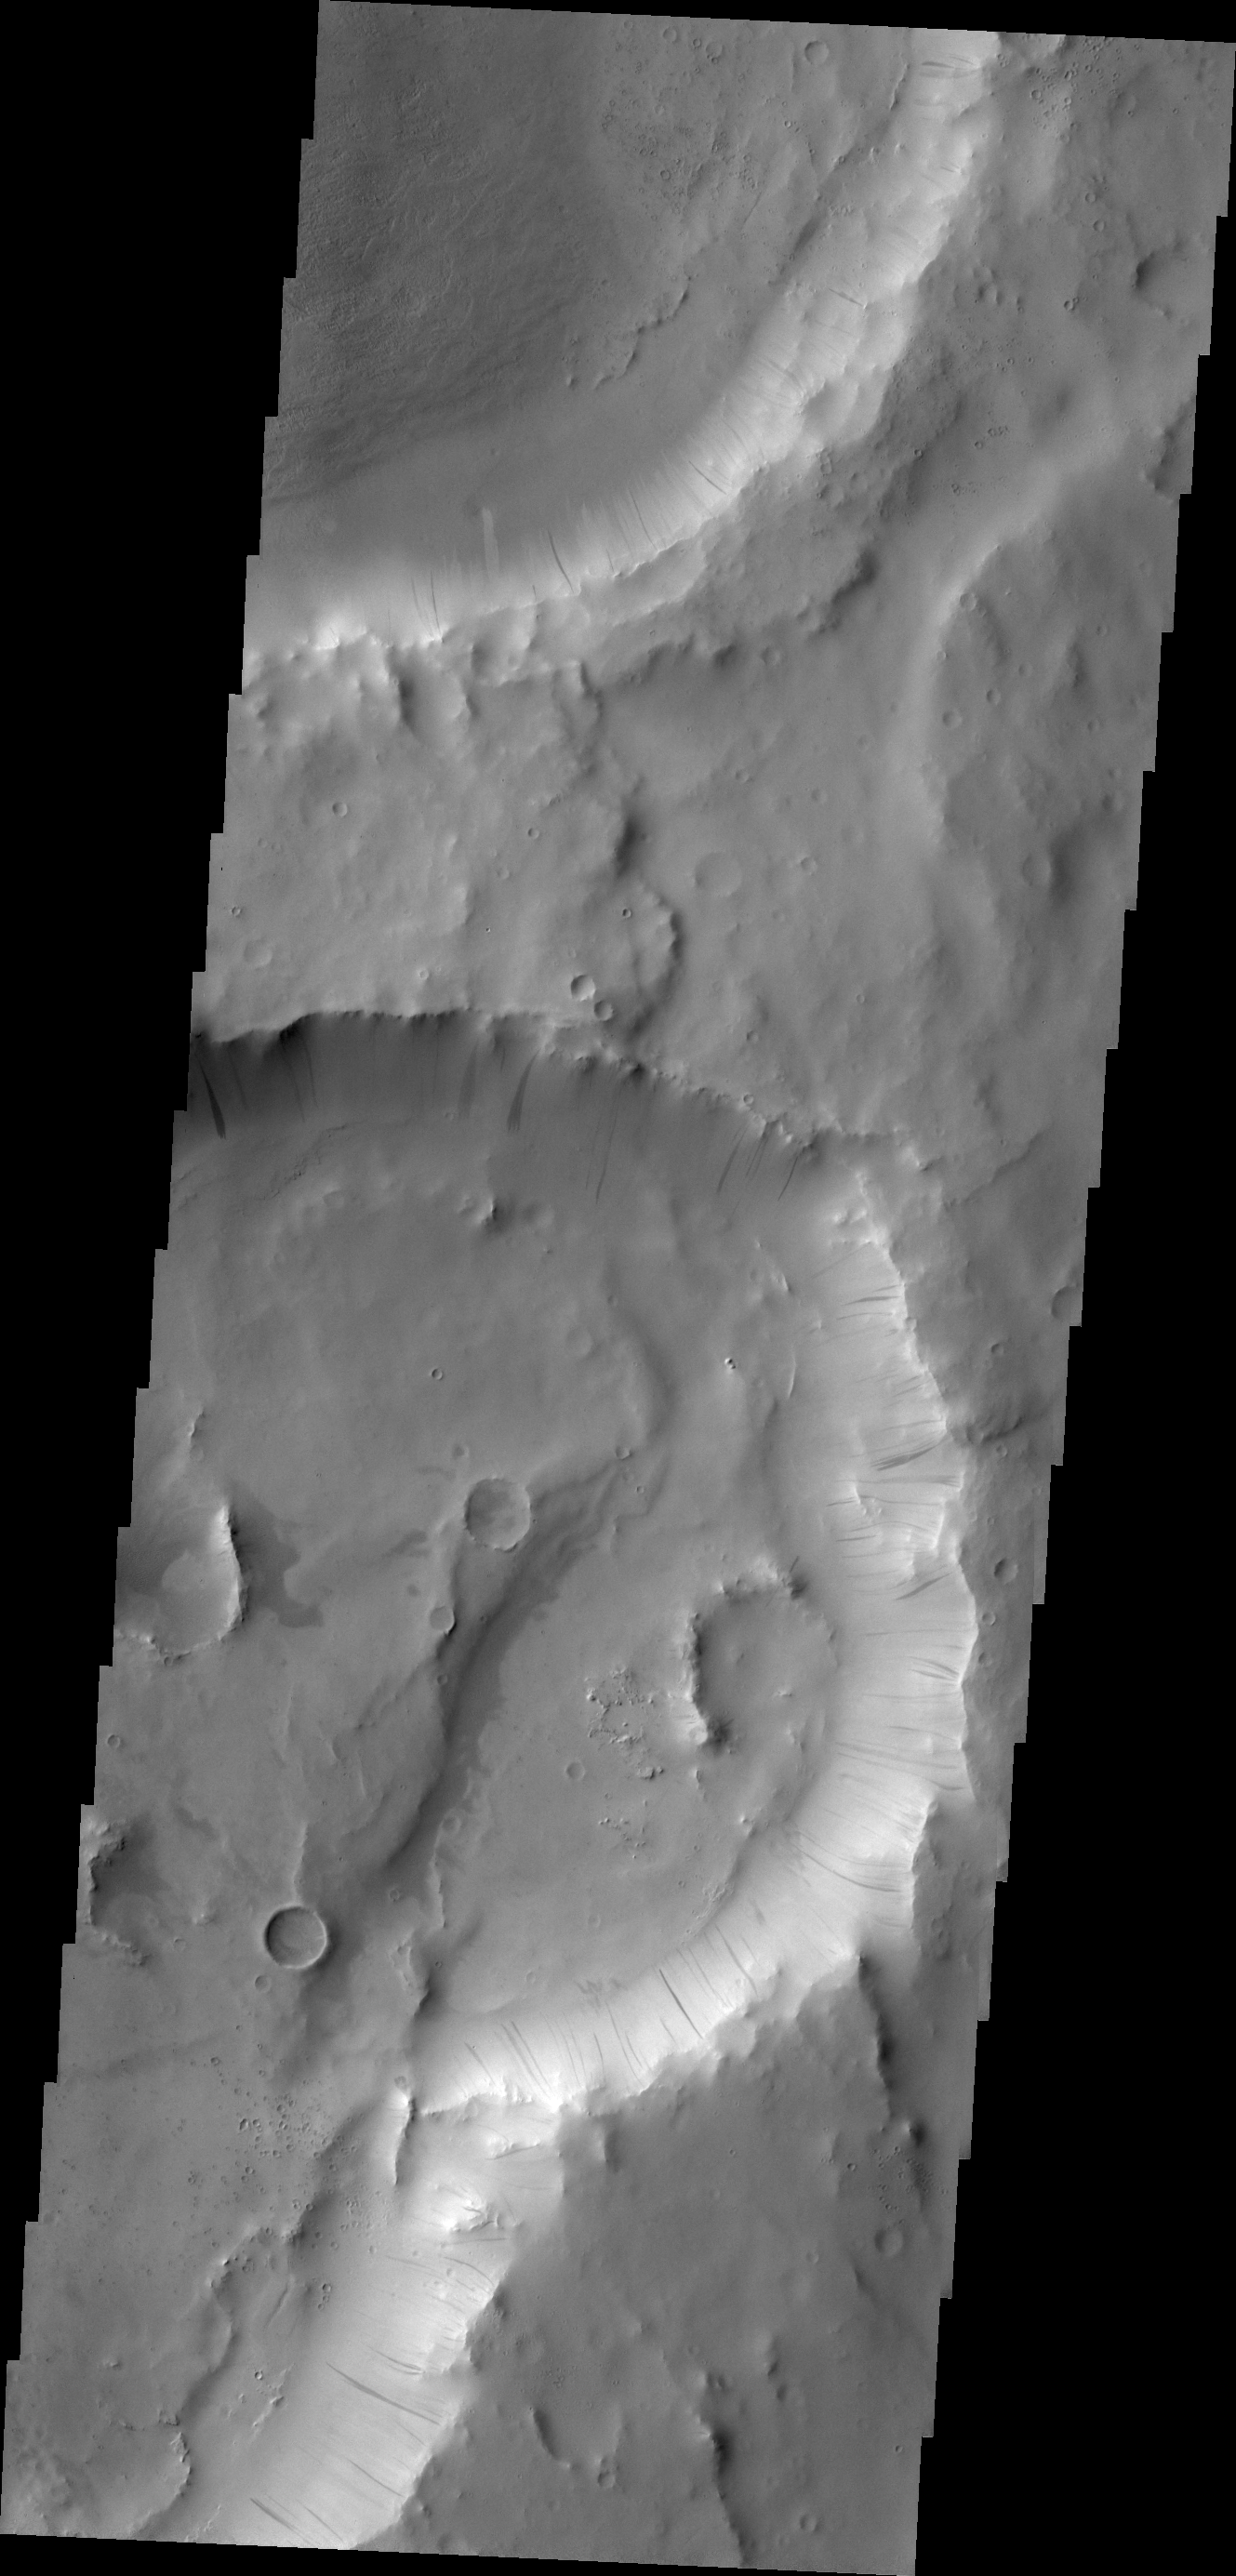

Dark Slope Streaks

Dark slope streaks are visible on the rim of this crater in Terra Sabaea.

Credit: NASA/JPL/ASU